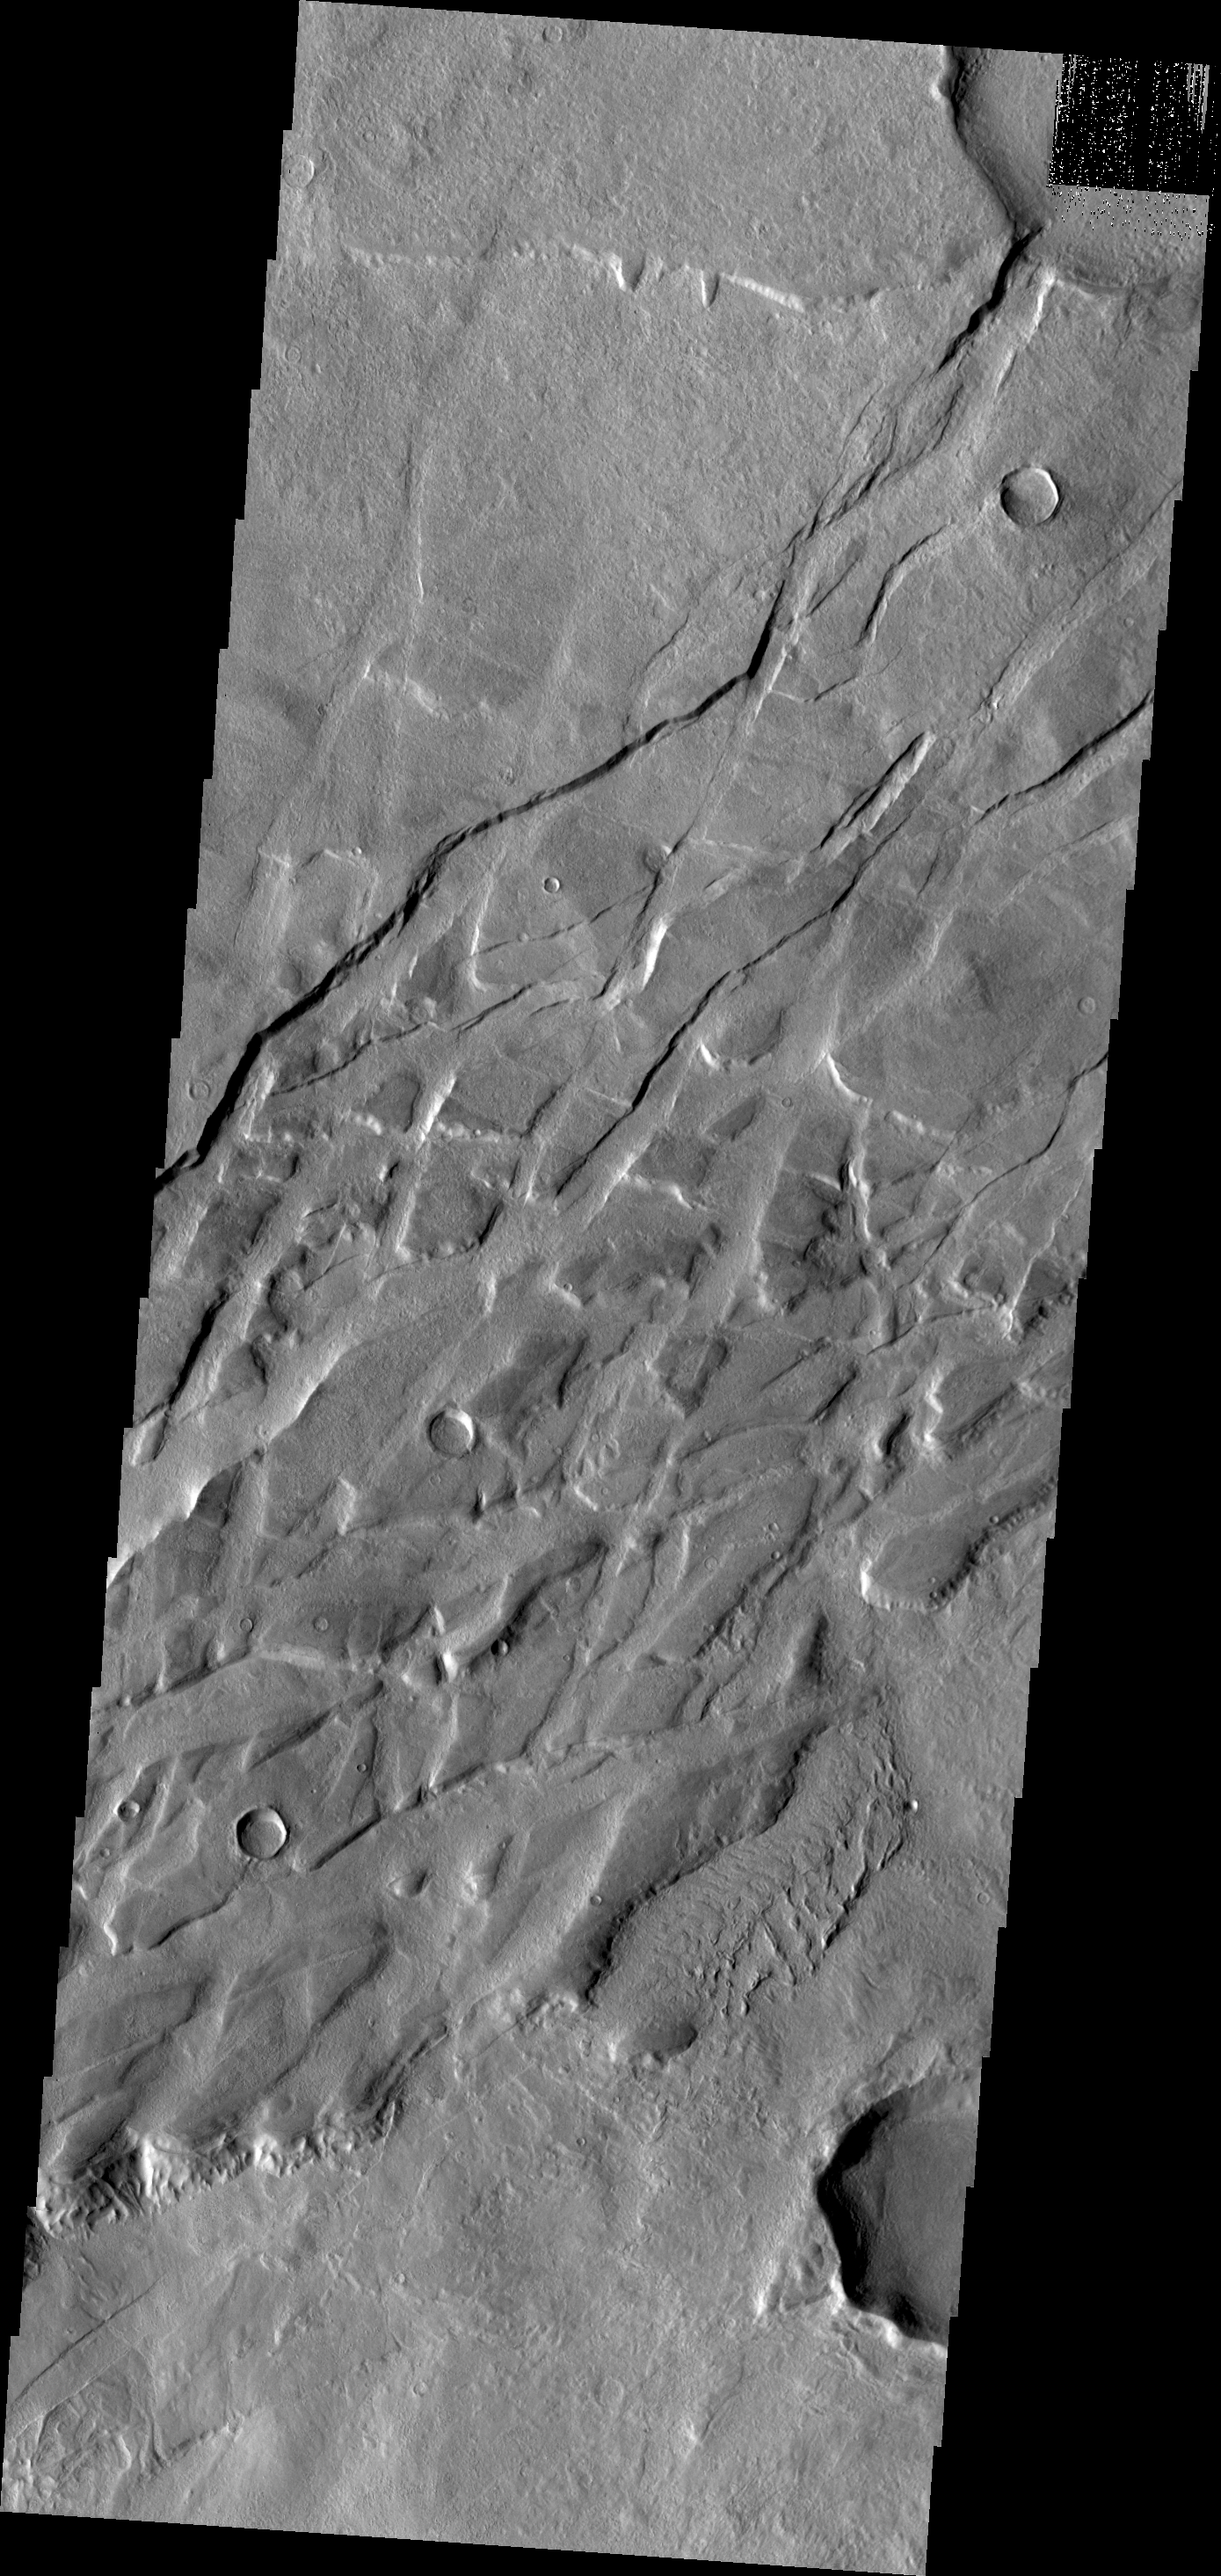

Tempe Terra

Tempe Terra is criss-crossed with numerous fracture systems. This VIS image shows a region where the fractures are intersecting,

Credit: NASA/JPL/ASU